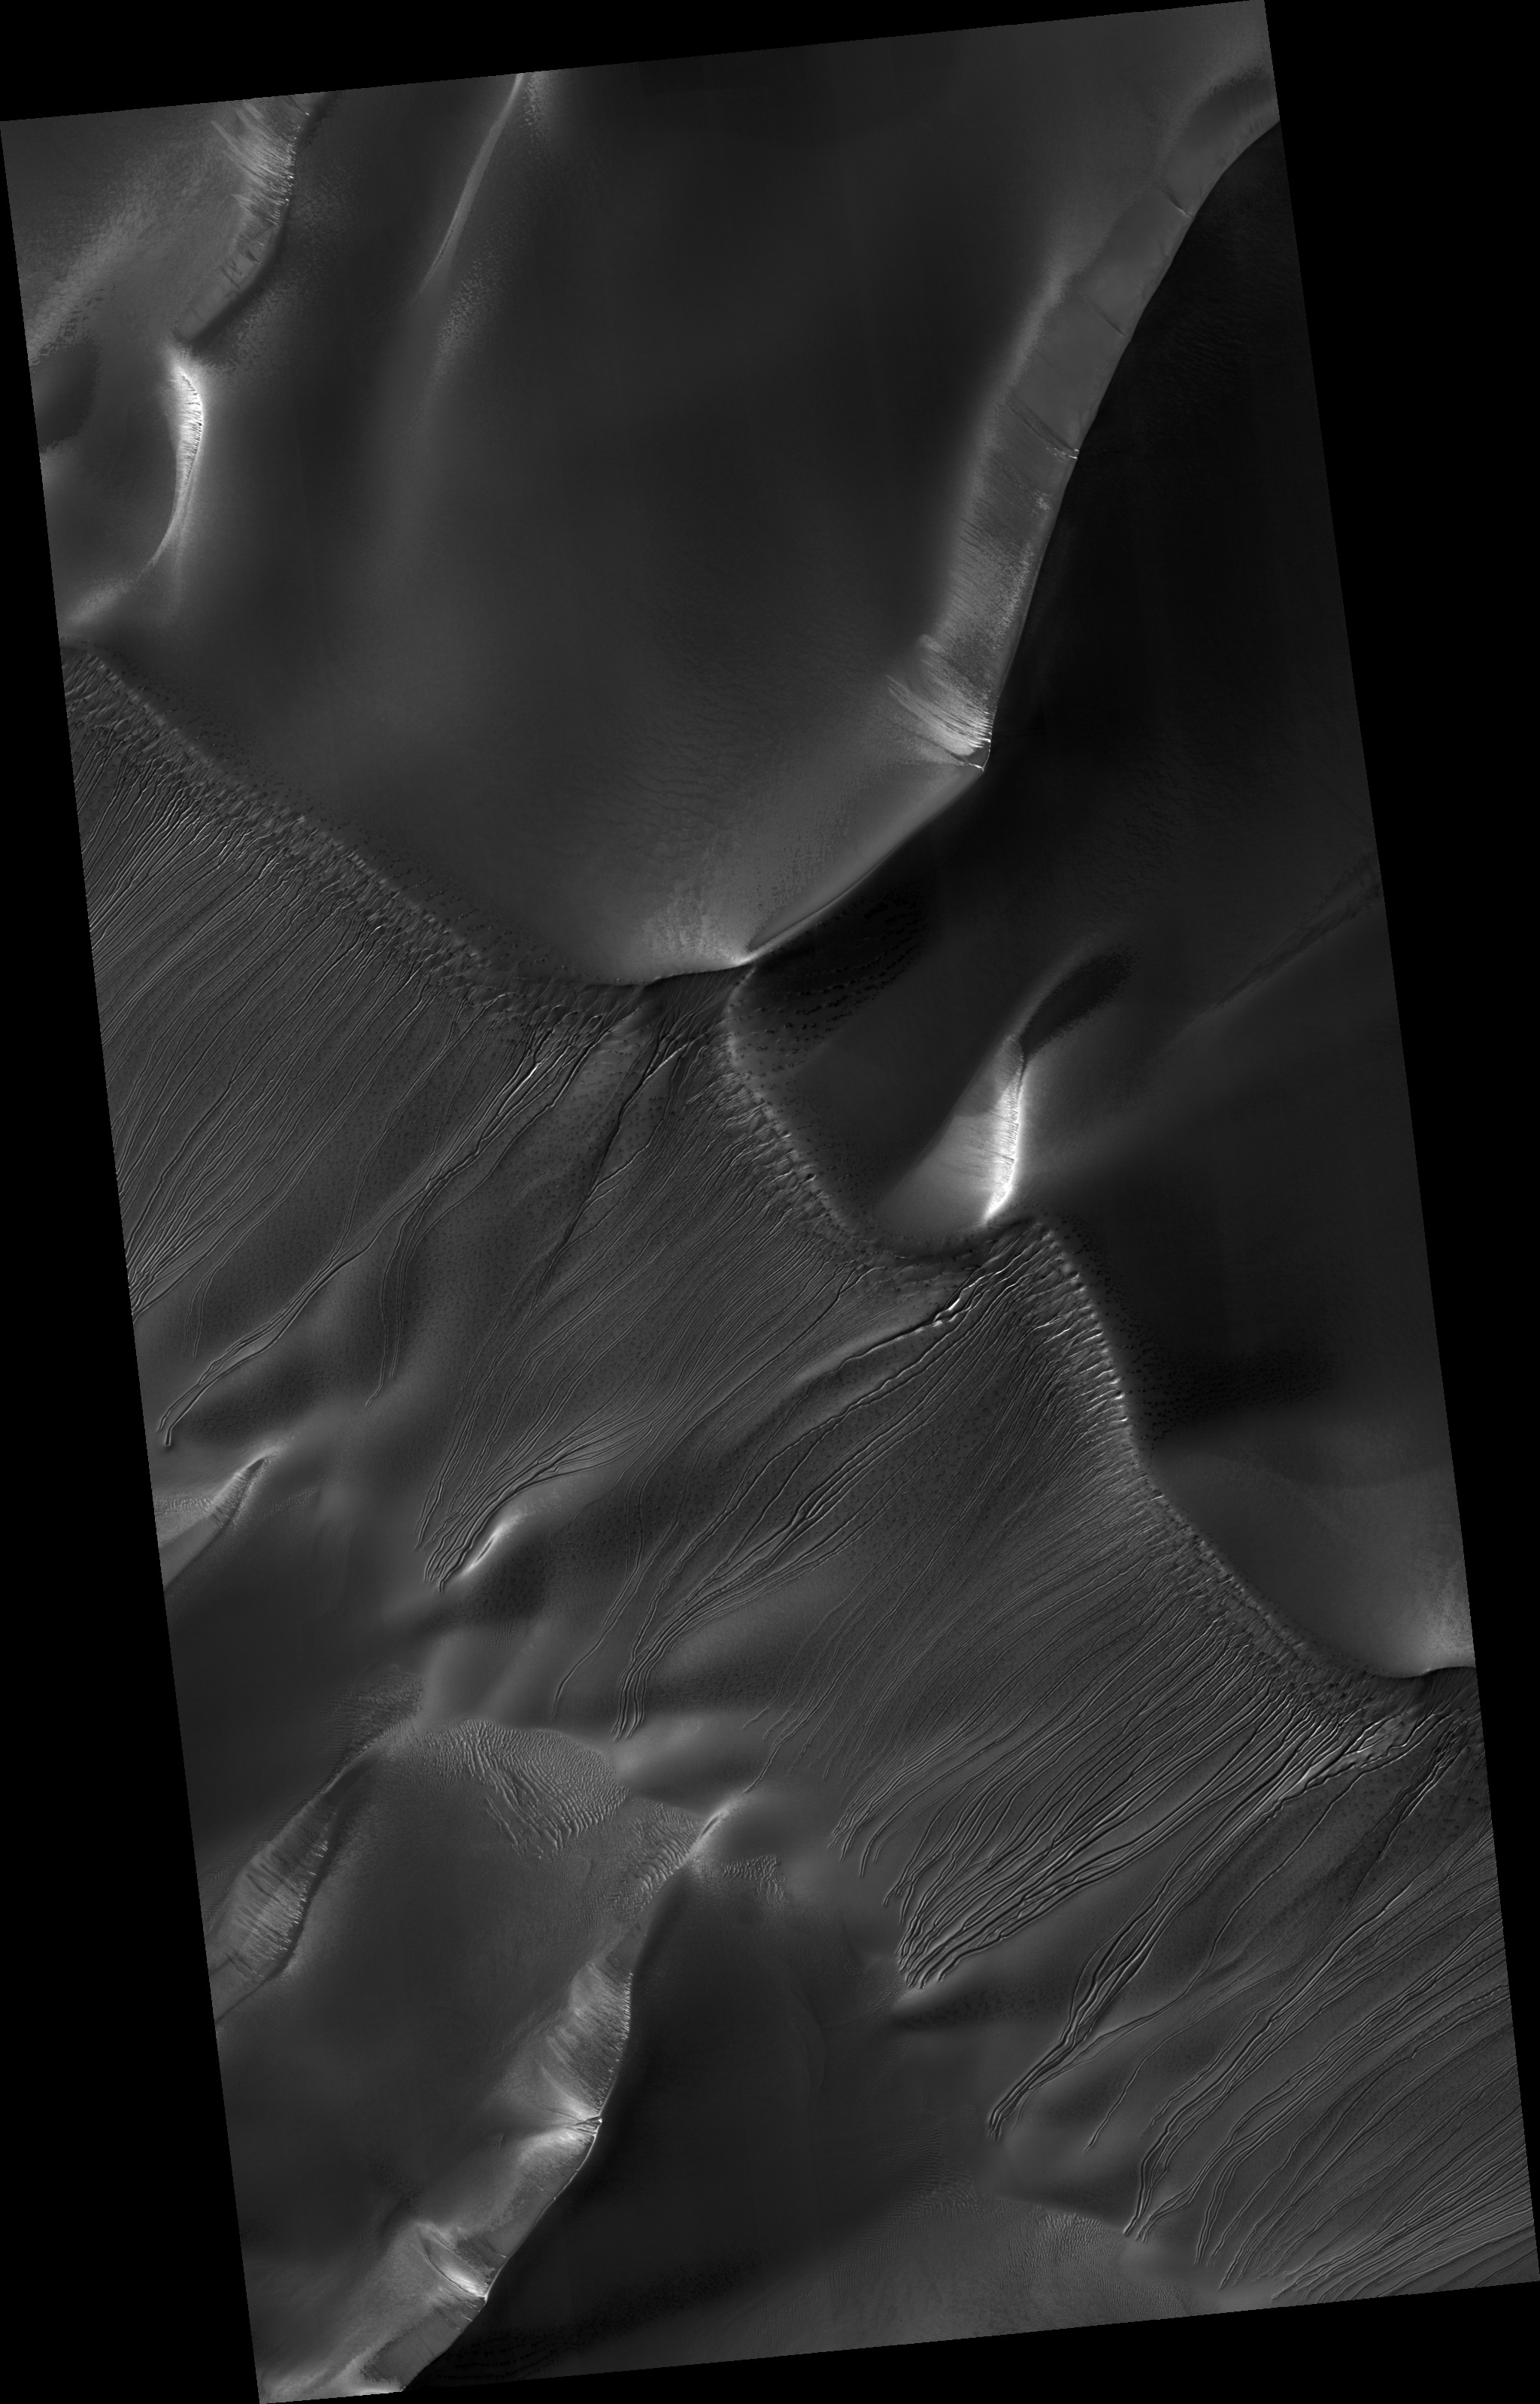

Channels on Dunes in Russell Crater

Hundreds of enigmatic small channels are seen to carve into the slopes of these dark sand dunes lying within Russell Crater on Mars. These features were previously identified as gullies in images from the Mars Orbiter Camera (MOC) on Mars Global Surveyor, but the higher resolution HiRISE image brings out many new details and mysteries. The channels extend from near the top of the dunes to their bases, indicating that some fluid material carved into the sand. The channels commonly begin as smaller tributaries joined together, suggesting several sources of fluid. Distinct dark spots are located near where the channels seem to originate. Several channels appear to originate at alcoves. Several of these channels have sinuous middle reaches while others are straighter. Further down slope, some channel edges appear elevated above the surrounding terrain, particularly in the lower reaches. The channels seem to terminate abruptly, with no deposition of material, unlike at the bases of some other gullies on Mars that are not on dunes.

One hypothesis for the origin of the channels, which has previously been proposed by the MOC team, is that CO2 (or maybe H2O) frost is deposited on the dunes in shadows or at night. Some frost may also be incorporated into the internal parts of the dunes due to natural avalanching. When the frost is eventually heated by sunlight, rapid sublimation triggers an avalanche of fluidized sand, forming a gully. HiRISE will continue to target small channel features such as these and may return to search for any changes over time.

Image PSP_001440_1255 was taken by the High Resolution Imaging Science Experiment (HiRISE) camera onboard the Mars Reconnaissance Orbiter spacecraft on November 16, 2006. The complete image is centered at -54.2 degrees latitude, 12.9 degrees East longitude. The range to the target site was 251.4 km (157.1 miles). At this distance the image scale is 50.3 cm/pixel (with 2 x 2 binning) so objects ~151 cm across are resolved. The image shown here has been map-projected to 50 cm/pixel and north is up. The image was taken at a local Mars time of 3:41 PM and the scene is illuminated from the west with a solar incidence angle of 85 degrees, thus the sun was about 5 degrees above the horizon. At a solar longitude of 136.3 degrees, the season on Mars is Northern Summer.

NASA’s Jet Propulsion Laboratory, a division of the California Institute of Technology in Pasadena, manages the Mars Reconnaissance Orbiter for NASA’s Science Mission Directorate, Washington. Lockheed Martin Space Systems, Denver, is the prime contractor for the project and built the spacecraft. The High Resolution Imaging Science Experiment is operated by the University of Arizona, Tucson, and the instrument was built by Ball Aerospace and Technology Corp., Boulder, Colo.

Credit: NASA/JPL/Univ. of Arizona